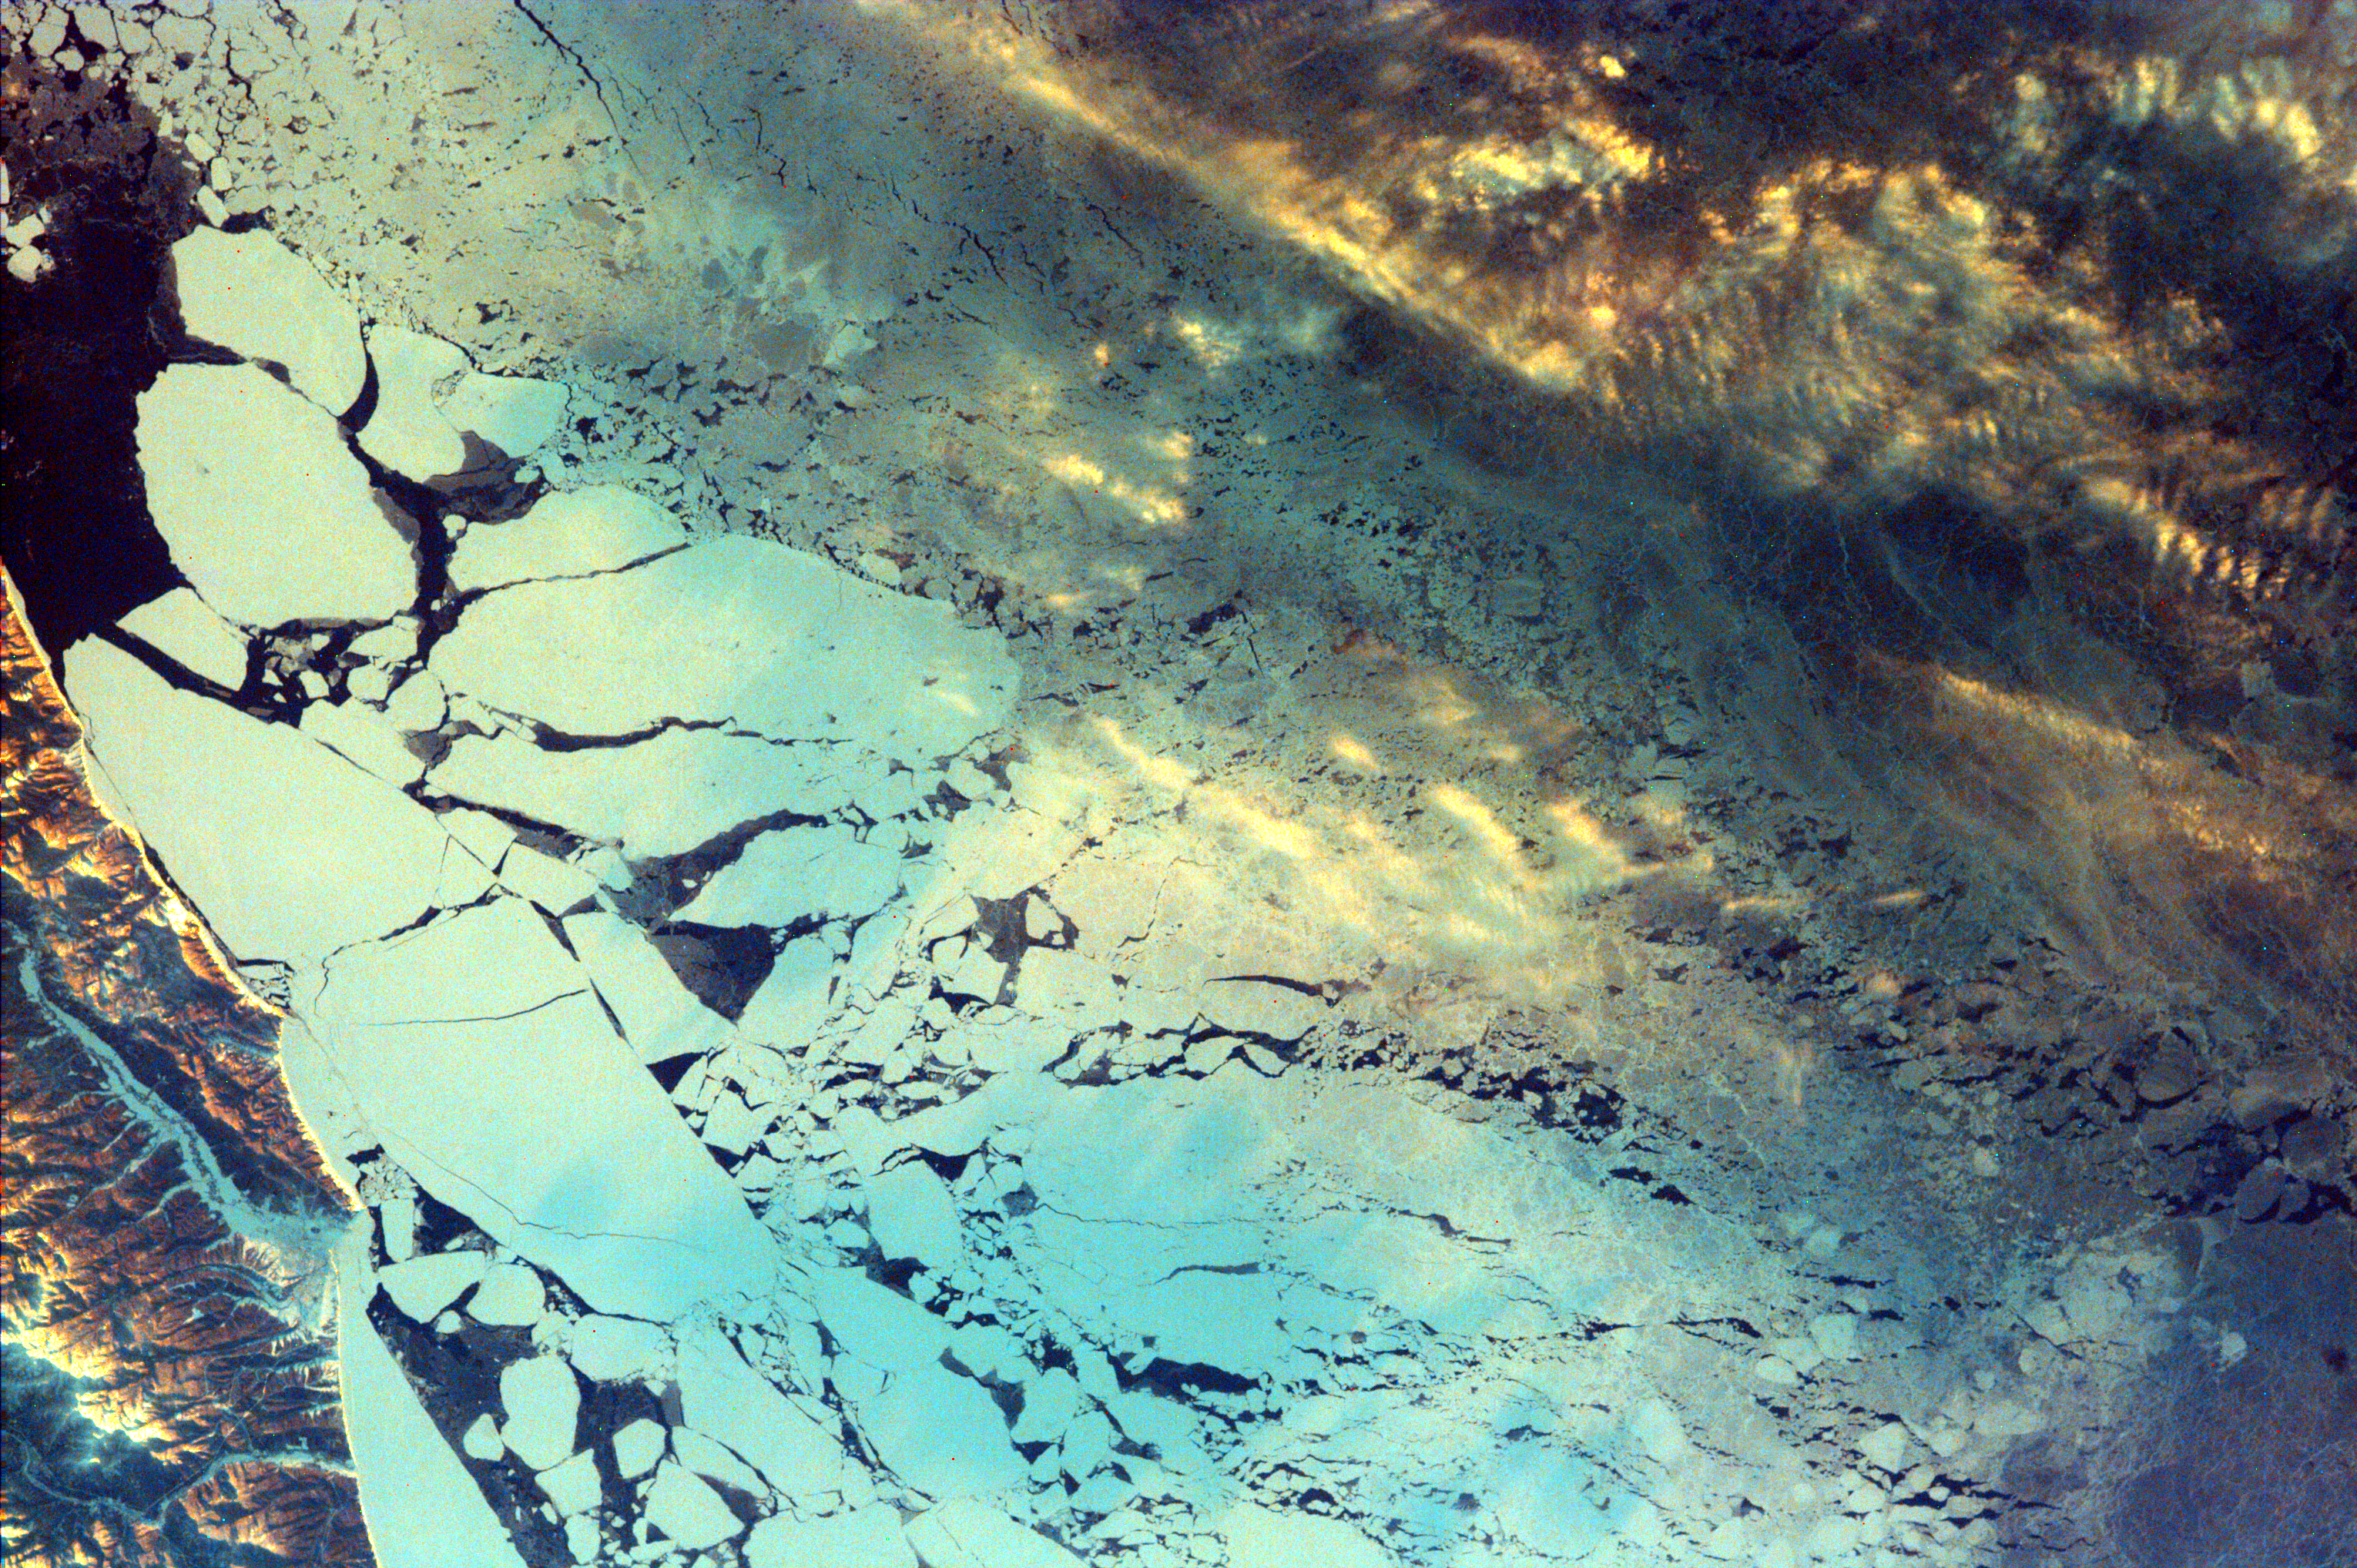

Sakhalin Island, Russia

Sakhalin Island is located just north of Japan and east of the Khabarovski and Primorski Krai of the Russian Far East. With the Kuril Islands, it forms Sakhalin Province. The Island is long and narrow, almost 589 miles in length, extending from temperate on the south end to tundra on the north. It is 100 miles wide and covers an area of 29,500 square miles. Sakhalin is rich in natural resources, with substantial timber, fishing and oil reserves. The Island has mountainous terrain on both East and West coasts with a long central valley between. The Strait of Tartar, defined by the warm Japanese current, separates the west coast of Sakhalin Island from mainland Russia. The Sea of Okhotsk to the east is cold and freezes solid through the winter. The warm and cold water create a climate of wind, rain and fog, with substantial snowfall during winter. Sakhalin was first settled by Japanese fishermen along the southern coasts. Sakhalin Island was used by Russia as a penal colony in the late 19th and early 20th century. Being sent to Sakhalin was considered worse than being sent to Siberia. Permanent agricultural settlements on Sakhalin took in men who had finished serving their time, exile settlers, and members of families who voluntarily followed prisoners to Sakhalin.

Vegetation on the island ranges from tundra and stunted forests of birch and willow in the north to dense deciduous forest in the south. Fishing, mainly of crab, herring, cod, and salmon, is the principal economic activity around the coast. Petroleum and natural gas extraction in the north, coal mining, and lumbering, including paper production, are the basis of the rest of the economy. The main agricultural activity is raising livestock.

This image was taken from the Space Shuttle on February 19, 2000.

Photojournal note:
EarthKAM was formerly known as KidSat.

Credit: NASA/JPL/UCSD/JSC